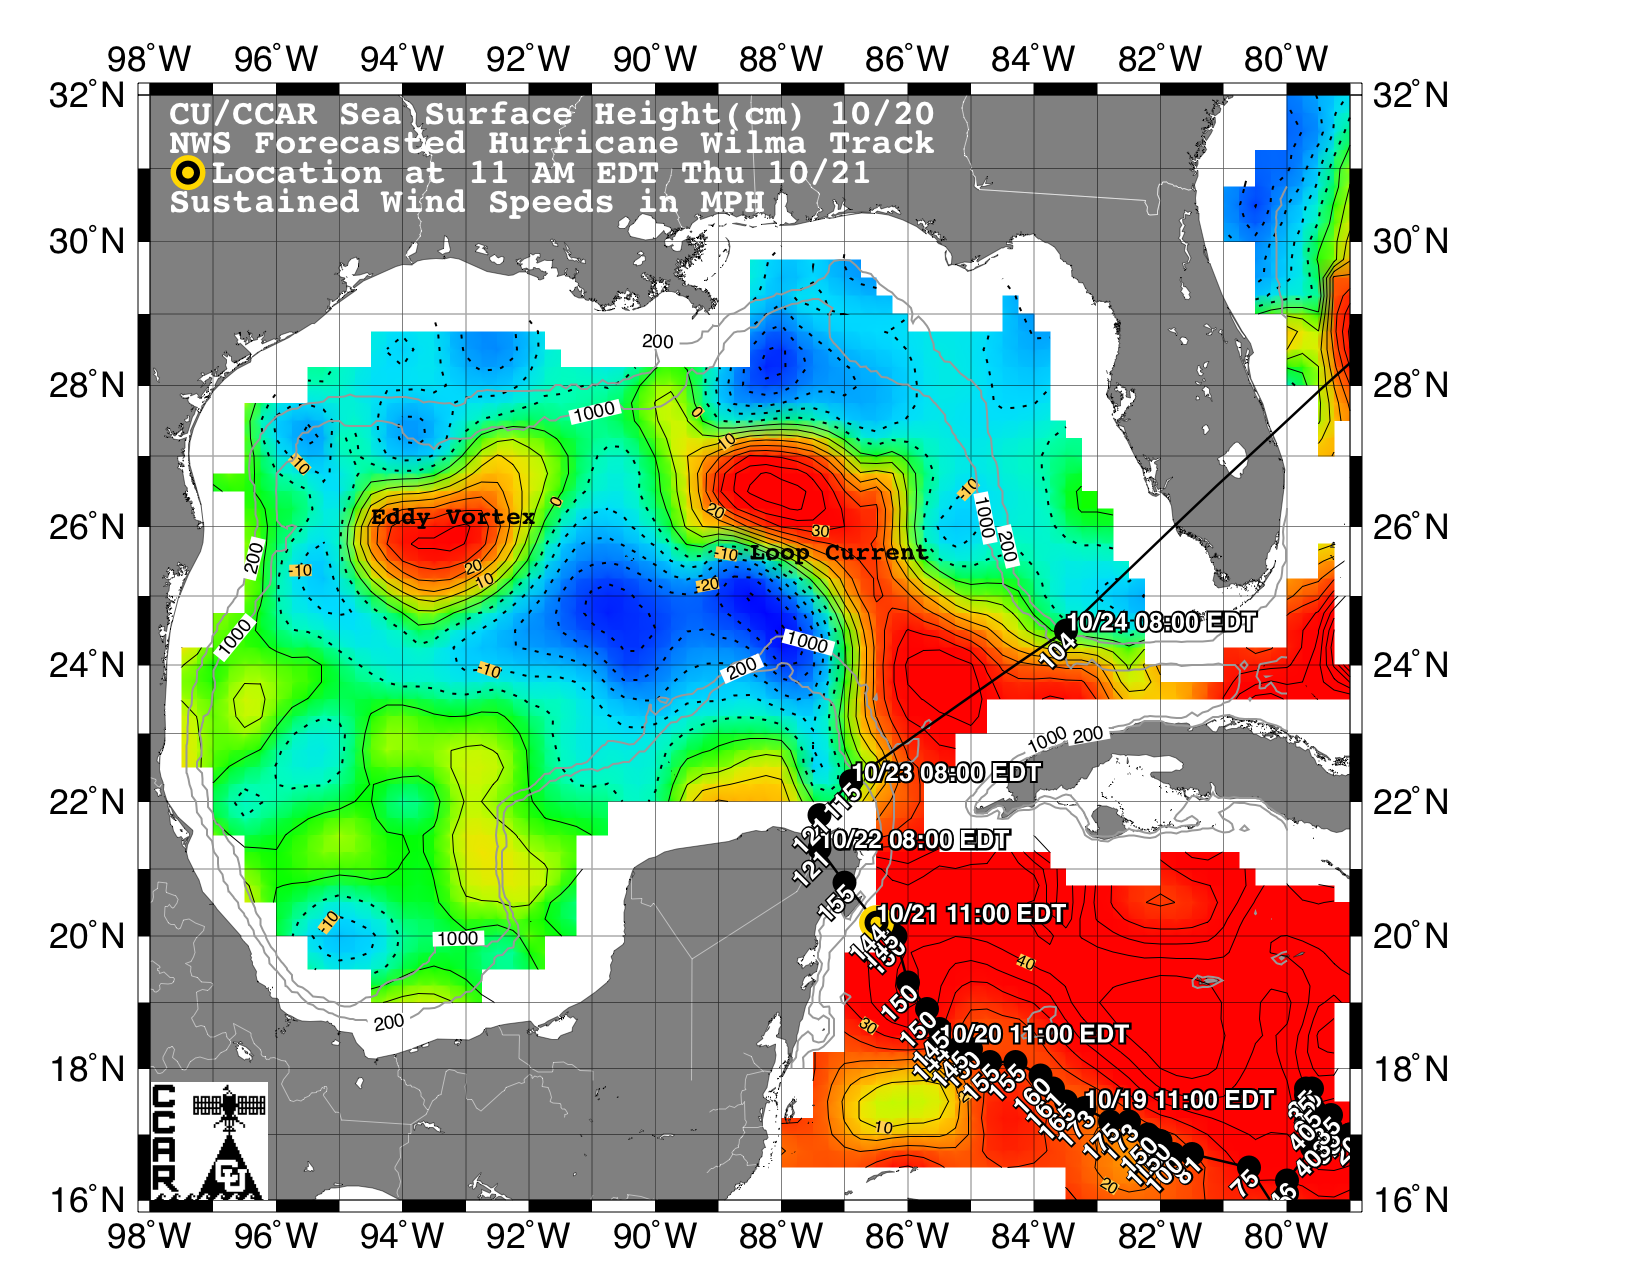

Wilma’s Trek Through Warm Caribbean/Gulf Waters

This sea surface height map of the Gulf of Mexico and the northwestern Caribbean Sea, with the Florida peninsula on the upper right, is based on altimeter data from three satellites including NASA’s Jason-1. Red indicates a strong circulation of much warmer waters, which can feed energy to a hurricane. This area stands 35 to 45 centimeters (about 13 to 17 inches) higher than the surrounding waters of the Gulf. The actual track of a hurricane is primarily dependent upon steering winds, which are forecasted through the use of atmospheric models. However, the interaction of the hurricane with the upper ocean is the primary source of energy for the storm. Hurricane intensity is therefore greatly affected by the upper ocean temperature structure and can exhibit explosive growth over warm ocean currents and eddies. According to the forecasted track through the Yucatan Channel, Hurricane Wilma will cross the Yucatan Peninsula and then turn sharply to the northeast, passing over the warm waters of the Gulf of Mexico circulation feature called the Loop Current on its way towards southeast Florida. The storm may intensify as it passes over the warm water of the Loop Current.

The Jason-1 satellite carries a dual-frequency radar altimeter. This instrument beams microwave pulses-at 13.6 and 5.3 Gigahertz, respectively-downward toward the Earth. To determine the ocean’s height, the instrument precisely measures the time it takes for the microwave pulses to bounce off the surface and return to the spacecraft. This measure, multiplied by the speed of light, gives the range from the satellite to the ocean surface.

The joint U.S.-French Jason-1 mission is managed by the JPL for NASA’s Earth Science Enterprise, NASA Headquarters, Washington, D.C. JPL is a division of the California Institute of Technology in Pasadena. Research on Earth’s oceans using Jason-1 and other space-based capabilities is conducted by NASA’s Earth Science Enterprise to better understand and protect our home planet.

Credit: NASA/JPL/University of Colorado